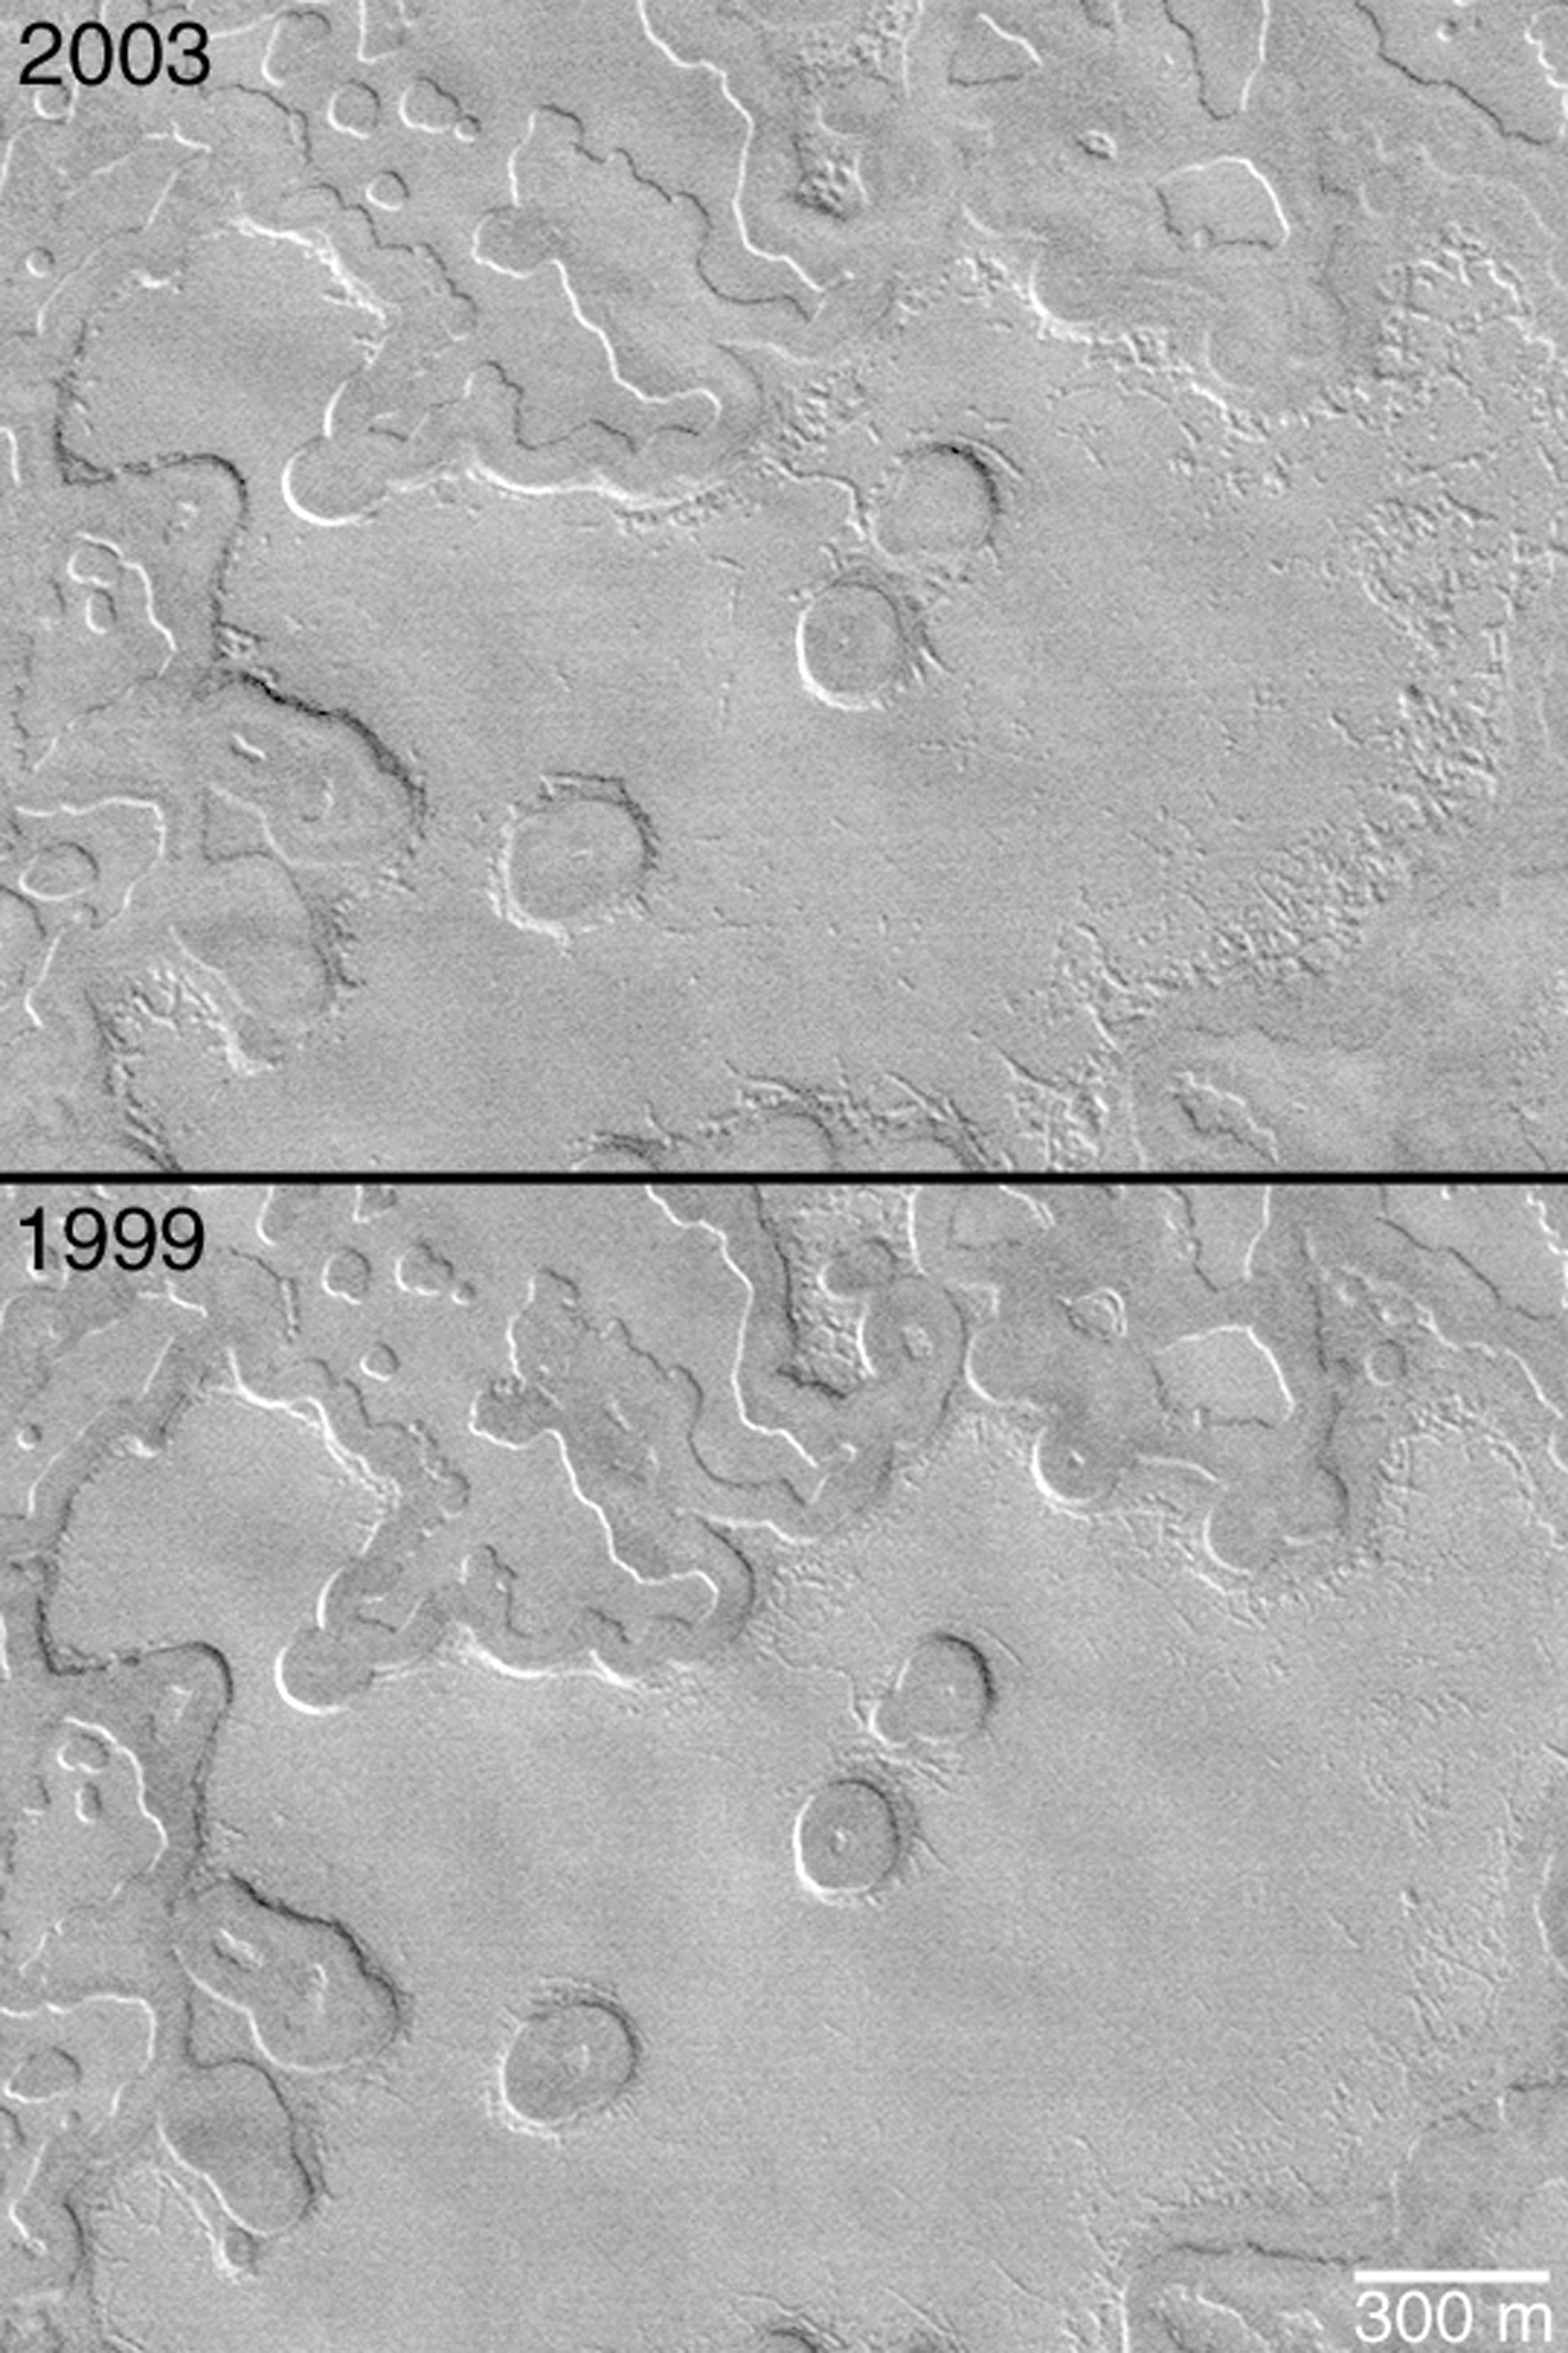

Two Mars Years of South Polar Change

MGS MOC Release No. MOC2-367, 21 May 2003

Mars Global Surveyor (MGS) Mars Orbiter Camera (MOC) images acquired in 1999 and 2001 suggested that each Mars year, for the past several hundred years (if not thousands), the layered carbon dioxide ice of the south polar residual cap has been disappearing. Scarps formed by sublimation of these icy layers retreat at an average rate of about 3 meters (~3 yards) per Martian year.

MOC is now in its third Mars year of detailed exploration of the red planet. Recently, southern spring began, and the south polar cap emerged from winter darkness. The first picture shown here (top) was obtained by MOC less than a week ago (May 2003). The second picture shows the same area of the south polar residual cap, as it appeared 2 Mars years earlier in August 1999. Comparison shows that, between 1999 and 2003, several small mesas and buttes vanished, holes grew larger, and more cracks and pits appeared as carbon dioxide was removed from the polar cap.

The image pair is located near 86.8°S, 109.0°W. Sunlight illuminates both from the upper right. One Mars year is about 687 Earth days long.

Credit: NASA/JPL/Malin Space Science Systems